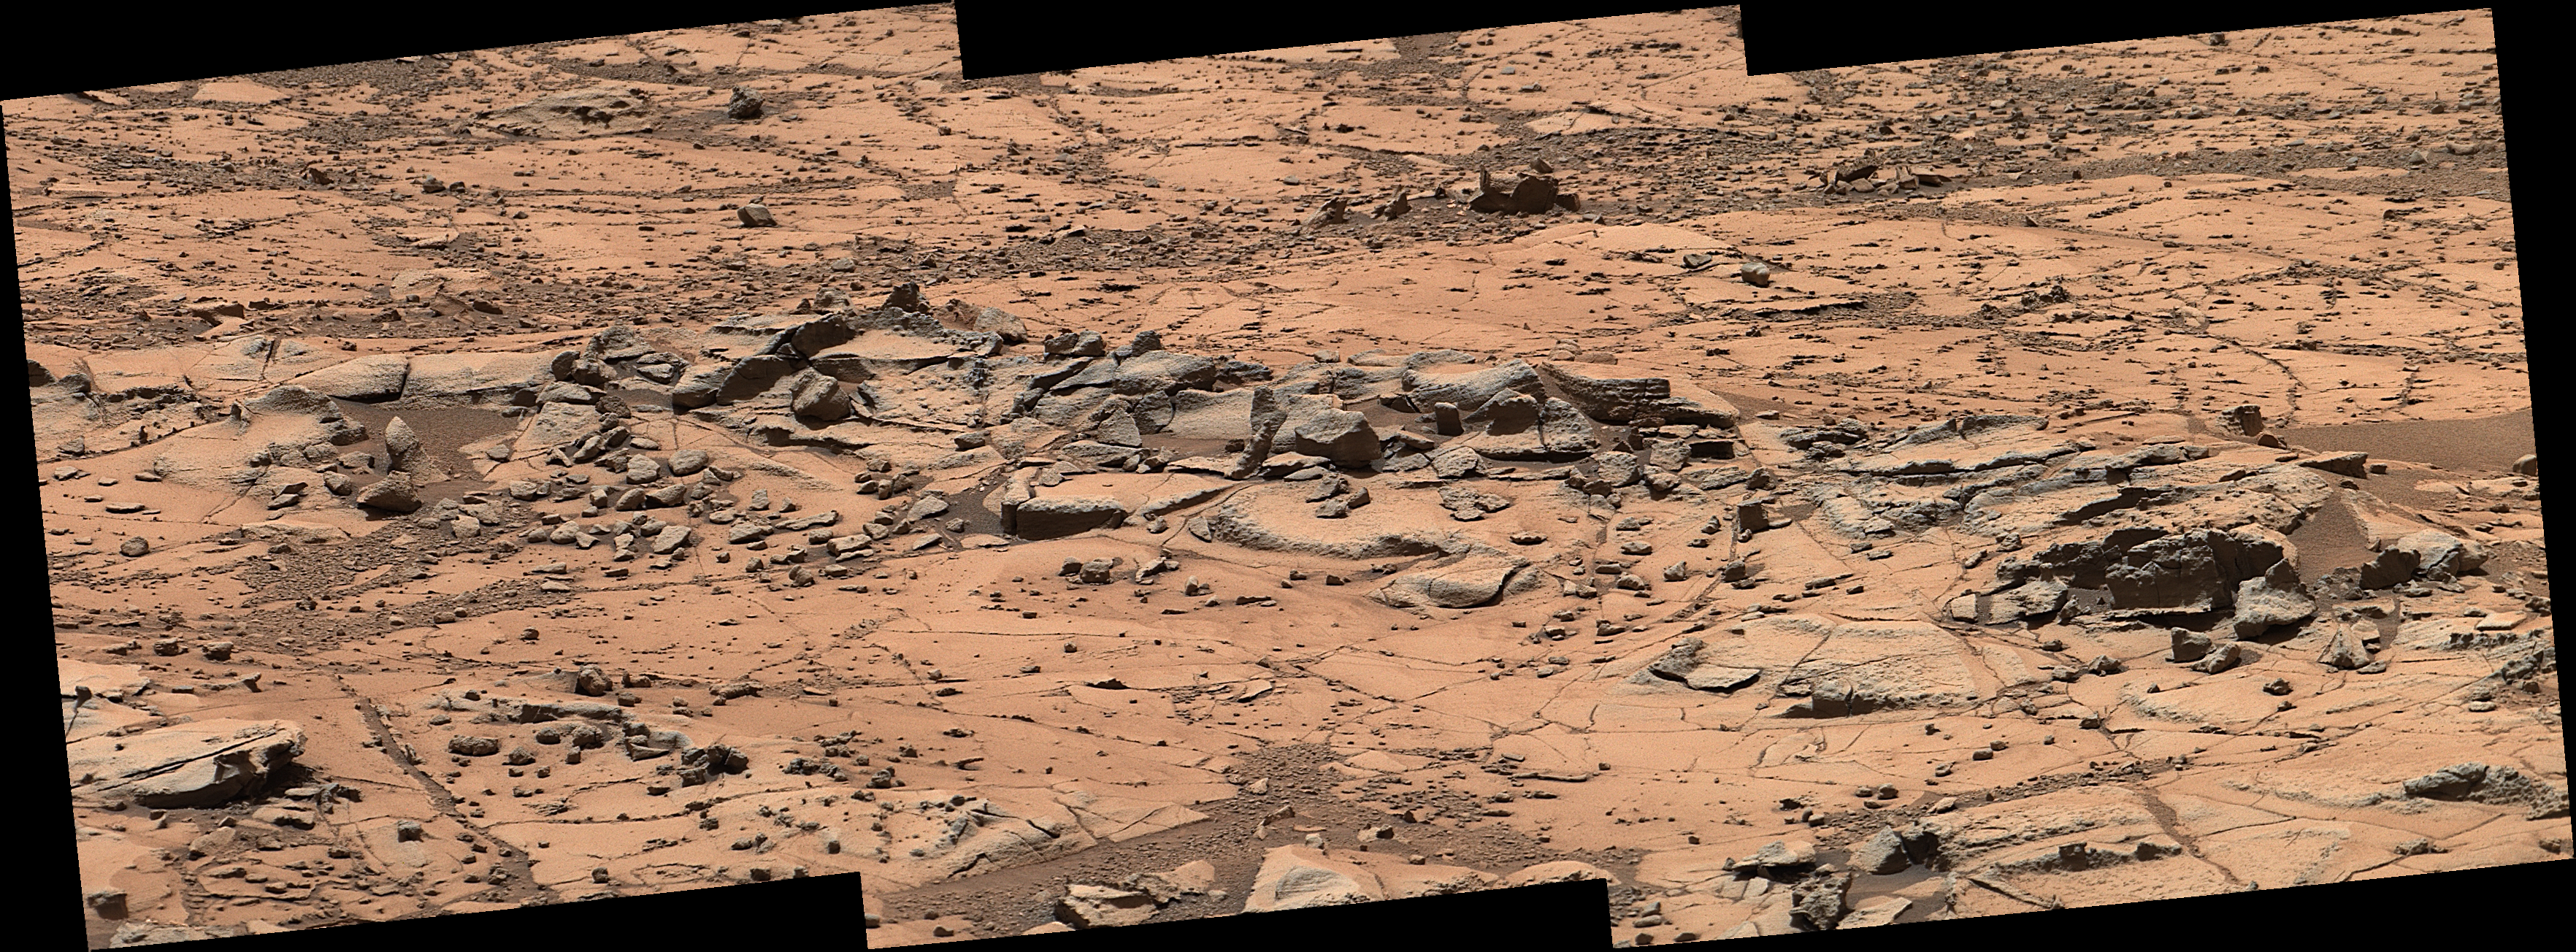

Erosion Resistance at ‘Pink Cliffs’ at Base of Martian Mount Sharp

Figure 1

This small ridge, about 3 feet (1 meter) long, appears to resist wind erosion more than the flatter plates around it. Such differences are among the rock characteristics that NASA’s Curiosity Mars rover is examining at selected targets at the base of Mount Sharp.

The ridge pictured here, called “Pink Cliffs,” is within the “Pahrump Hills” outcrop forming part of the basal layer of the mountain. This view is a mosaic of exposures acquired by Curiosity’s Mast Camera (Mastcam) shortly before a two-week walkabout up the outcrop, scouting to select which targets to examine in greater detail during a second pass.

Pink Cliffs is one of the targets chosen for closer inspection. This image combines several frames taken with the Mastcam on Oct. 7, 2014, the 771st Martian day, or sol of Curiosity’s work on Mars. The color has been approximately white-balanced to resemble how the scene would appear under daytime lighting conditions on Earth.

Figure 1 is a version with a scale bar overlaid on the image.

An image showing the Pahrump Hills walkabout route is at PIA19039. An overhead map showing the walkabout drives, from Sol 780 (Oct. 16) to Sol 794 (Oct. 30) is at http://mars.jpl.nasa.gov/msl/images/Curiosity_Location_Sol803-full.jpg.

NASA’s Jet Propulsion Laboratory, a division of the California Institute of Technology, Pasadena, manages the Mars Science Laboratory Project for NASA’s Science Mission Directorate, Washington. JPL designed and built the project’s Curiosity rover. Malin Space Science Systems, San Diego, built and operates the rover’s Mastcam.

Credit: NASA/JPL-Caltech/MSSS